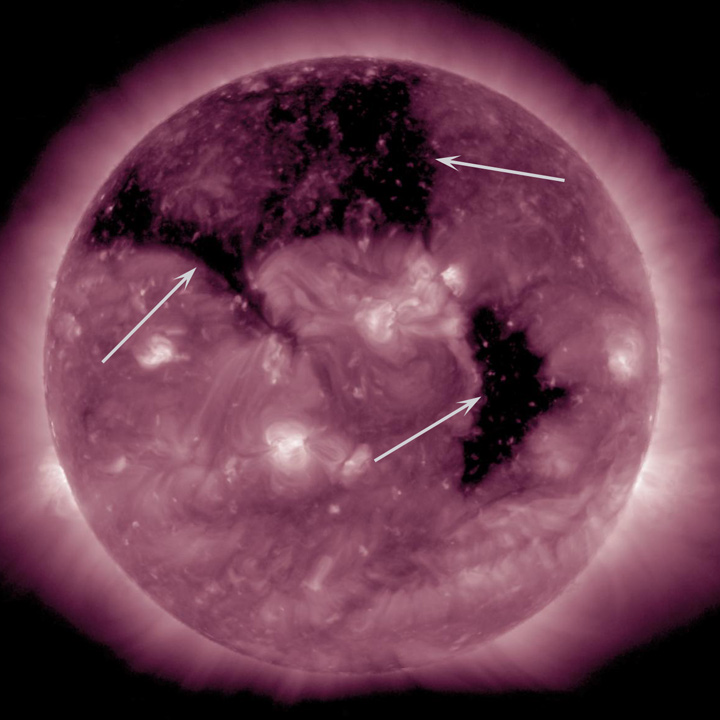

A Triumvirate: Three Coronal Holes

The Sun was visually dominated by three substantial coronal holes that rotated across the face of the Sun this week (Sept. 8-10, 2015). Coronal holes are areas where the Sun’s magnetic field is open and a source of streaming solar wind. They appear darker in extreme ultraviolet light because there is less material in the hole areas being imaged in this specific wavelength of light. It is a little unusual to have three coronal holes at the same time, but neither is it a rare occurrence.

Movie
PIA19950_Coronal_holes_AIA211_big.mp4
PIA19950_Coronal_holes_AIA211_sm.mp4

SDO is managed by NASA’s Goddard Space Flight Center, Greenbelt, Maryland, for NASA’s Science Mission Directorate, Washington. Its Atmosphere Imaging Assembly was built by the Lockheed Martin Solar Astrophysics Laboratory (LMSAL), Palo Alto, California.

Credit: NASA/GSFC/Solar Dynamics Observatory